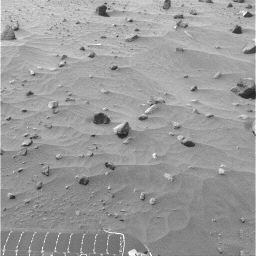

Spirit Drive Animation, Sols 365 to 390

This animation is built from images taken by the navigation camera on NASA’s Mars Exploration Rover Spirit from the rover’s 365th martian day, or sol (Jan. 11, 2005), through sol 390 (Feb. 6, 2005). During this period, Spirit covered about 80 meters (262 feet) in its climb toward “Cumberland Ridge” in the “Columbia Hills.” The sequence includes images from all of the sols on which Spirit drove during this period: sols 365, 366, 371, 381, 382, 386, 388 and 390.

Credit: NASA/JPL